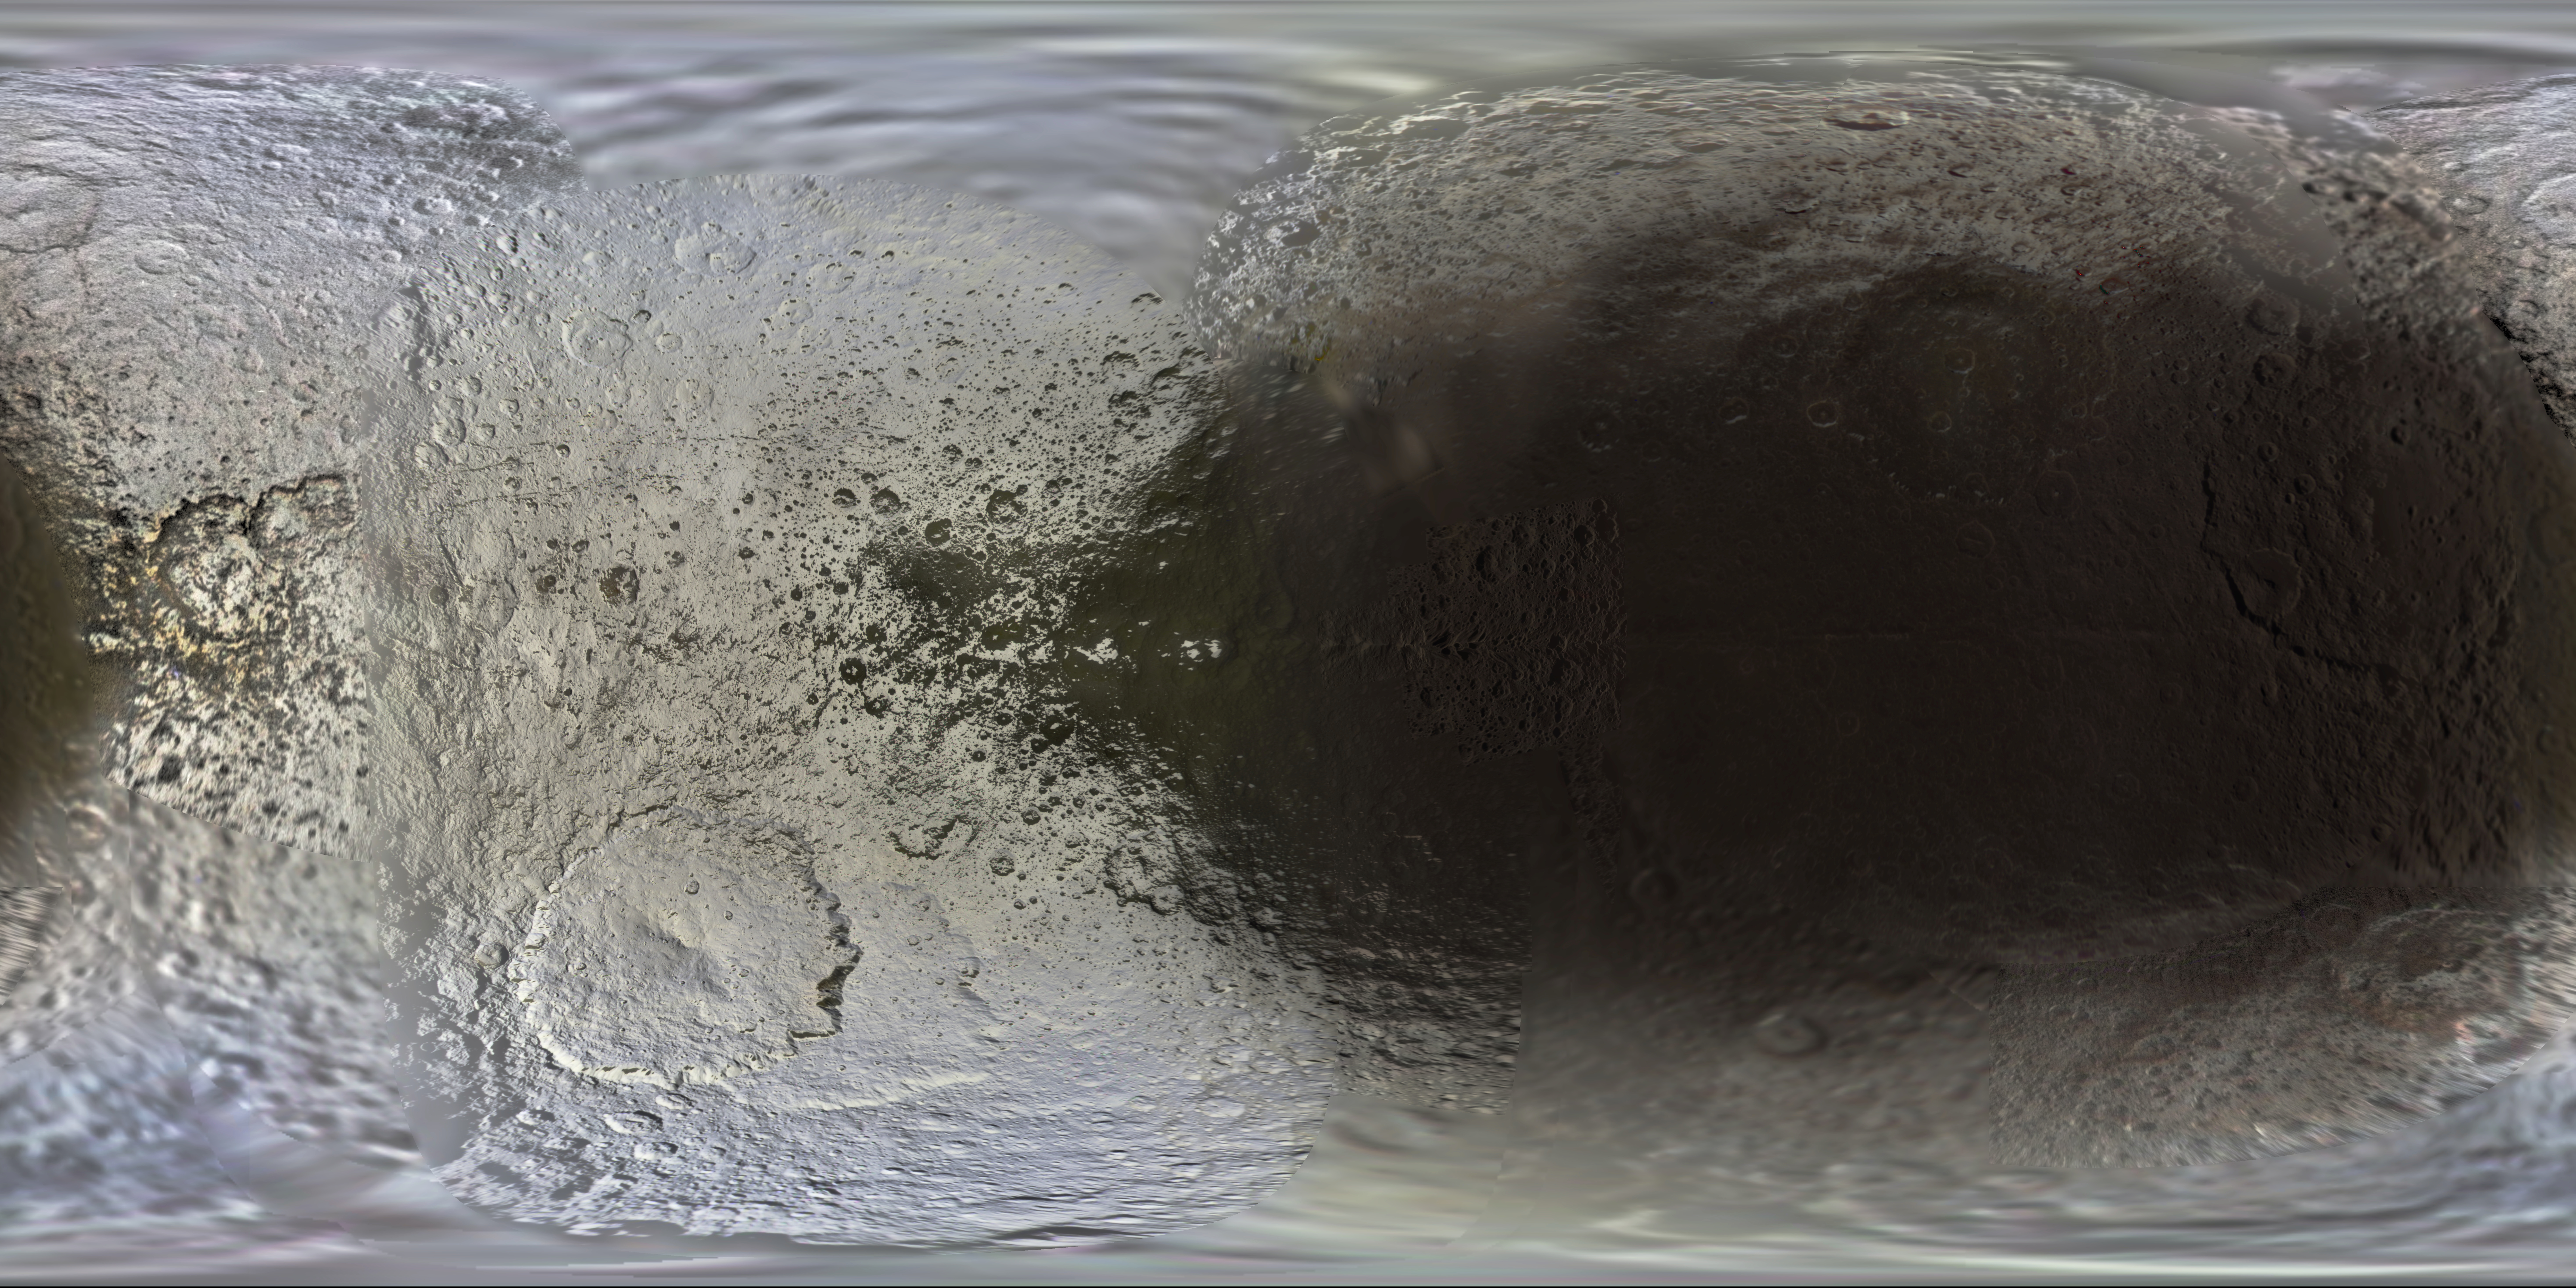

Color Maps of Iapetus – 2014

This set of global, color mosaics of Saturn’s moon Iapetus was produced from images taken by NASA’s Cassini spacecraft during its first ten years exploring the Saturn system. These are the first global color maps of these moons produced from the Cassini data.

The colors shown in these global mosaics are enhanced, or broader, relative to human vision, extending into the ultraviolet and infrared range.

Resolution on Iapetus in the maps is 400 meters per pixel.

Image selection, radiometric calibration, geographic registration and photometric correction, as well as mosaic selection and assembly were performed by Paul Schenk at the Lunar and Planetary Institute. Original image planning and targeting for Saturn’s icy moons were performed by Tilman Denk (Frei Universitat, Berlin) and Paul Helfenstein (Cornell University, Ithaca, New York).

The Cassini-Huygens mission is a cooperative project of NASA, the European Space Agency and the Italian Space Agency. NASA’s Jet Propulsion Laboratory, a division of the California Institute of Technology in Pasadena, manages the mission for NASA’s Science Mission Directorate, Washington. The Cassini orbiter and its two onboard cameras were designed, developed and assembled at JPL. The imaging operations center is based at the Space Science Institute in Boulder, Colo.

Credit: NASA/JPL-Caltech/Space Science Institute/Lunar and Planetary Institute